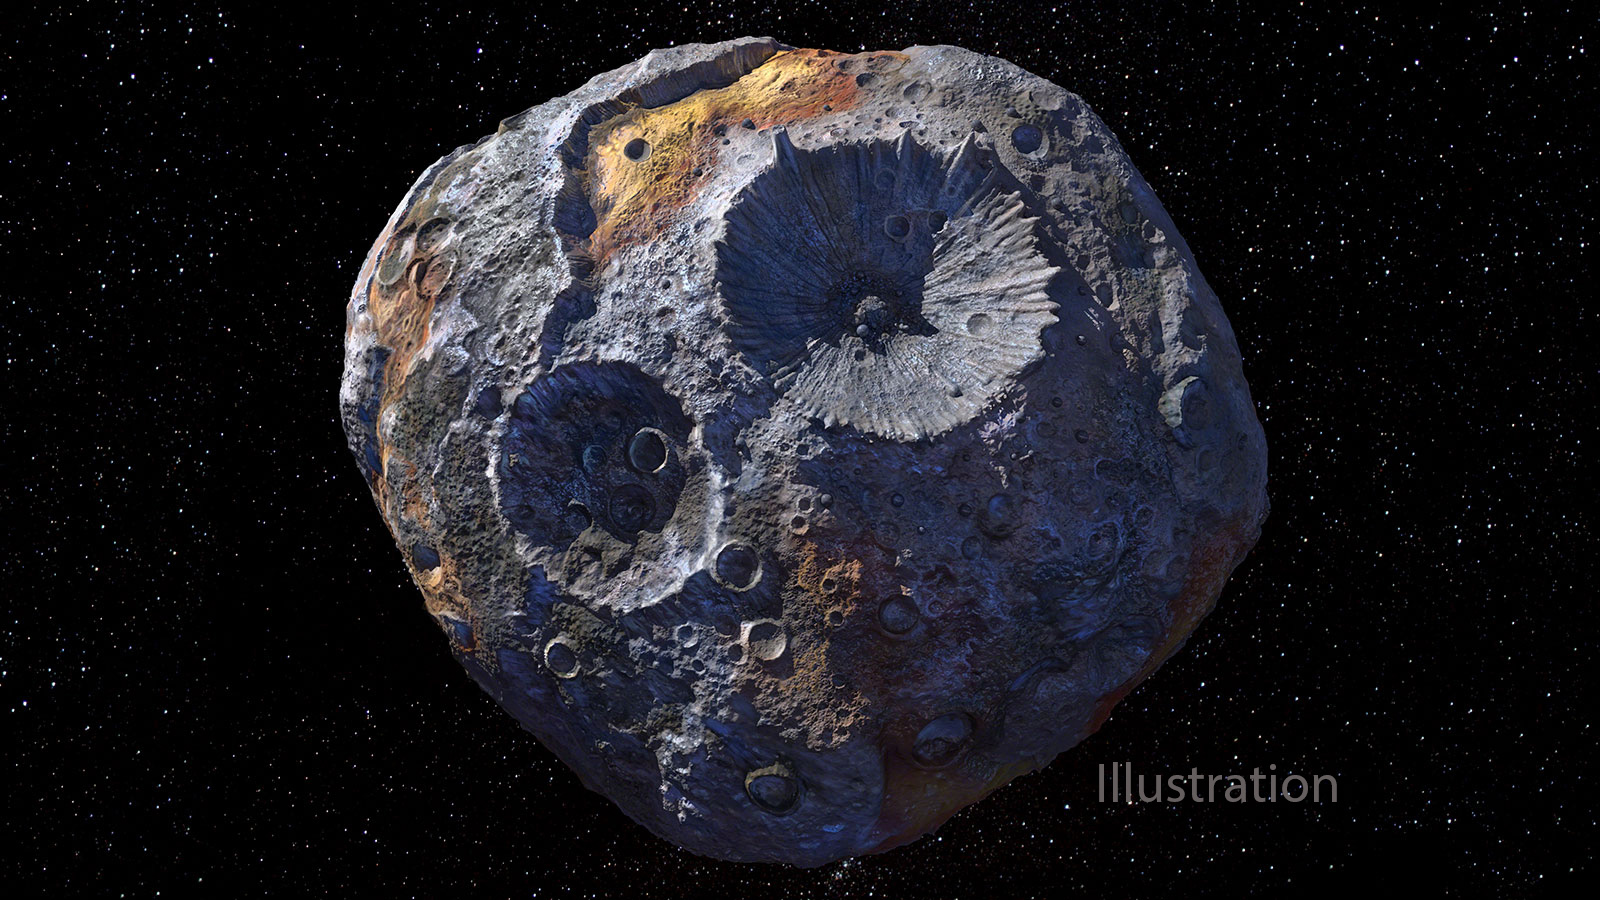

A Metal-Rich World (Artist’s Concept)

This artist’s concept depicts the 140-mile-wide (226-kilometer-wide) asteroid Psyche, which lies in the main asteroid belt between Mars and Jupiter. Psyche is the focal point of NASA’s mission of the same name. The Psyche spacecraft is set to launch in August 2022 and arrive at the asteroid in 2026, where it will orbit for 21 months and investigate its composition.

Scientists think that Psyche, unlike most other asteroids that are rocky or icy bodies, is made up of mostly iron and nickel — similar to the Earth’s core. Exploring the asteroid could give valuable insight into how our own planet and others formed. The Psyche team will use a magnetometer to measure the asteroid’s magnetic field. A multispectral imager will capture images of the surface, as well as data about the Psyche’s composition and topography. Spectrometers will analyze the neutrons and gamma rays coming from the surface to reveal the elements that make up the asteroid itself.

The image was created by Peter Rubin.

Arizona State University in Tempe leads the mission. NASA’s Jet Propulsion Laboratory in Southern California is responsible for the mission’s overall management, system engineering, integration and test, and mission operations. Maxar Technologies is providing the high-power solar electric propulsion spacecraft chassis.

Credit: NASA/JPL-Caltech/ASU